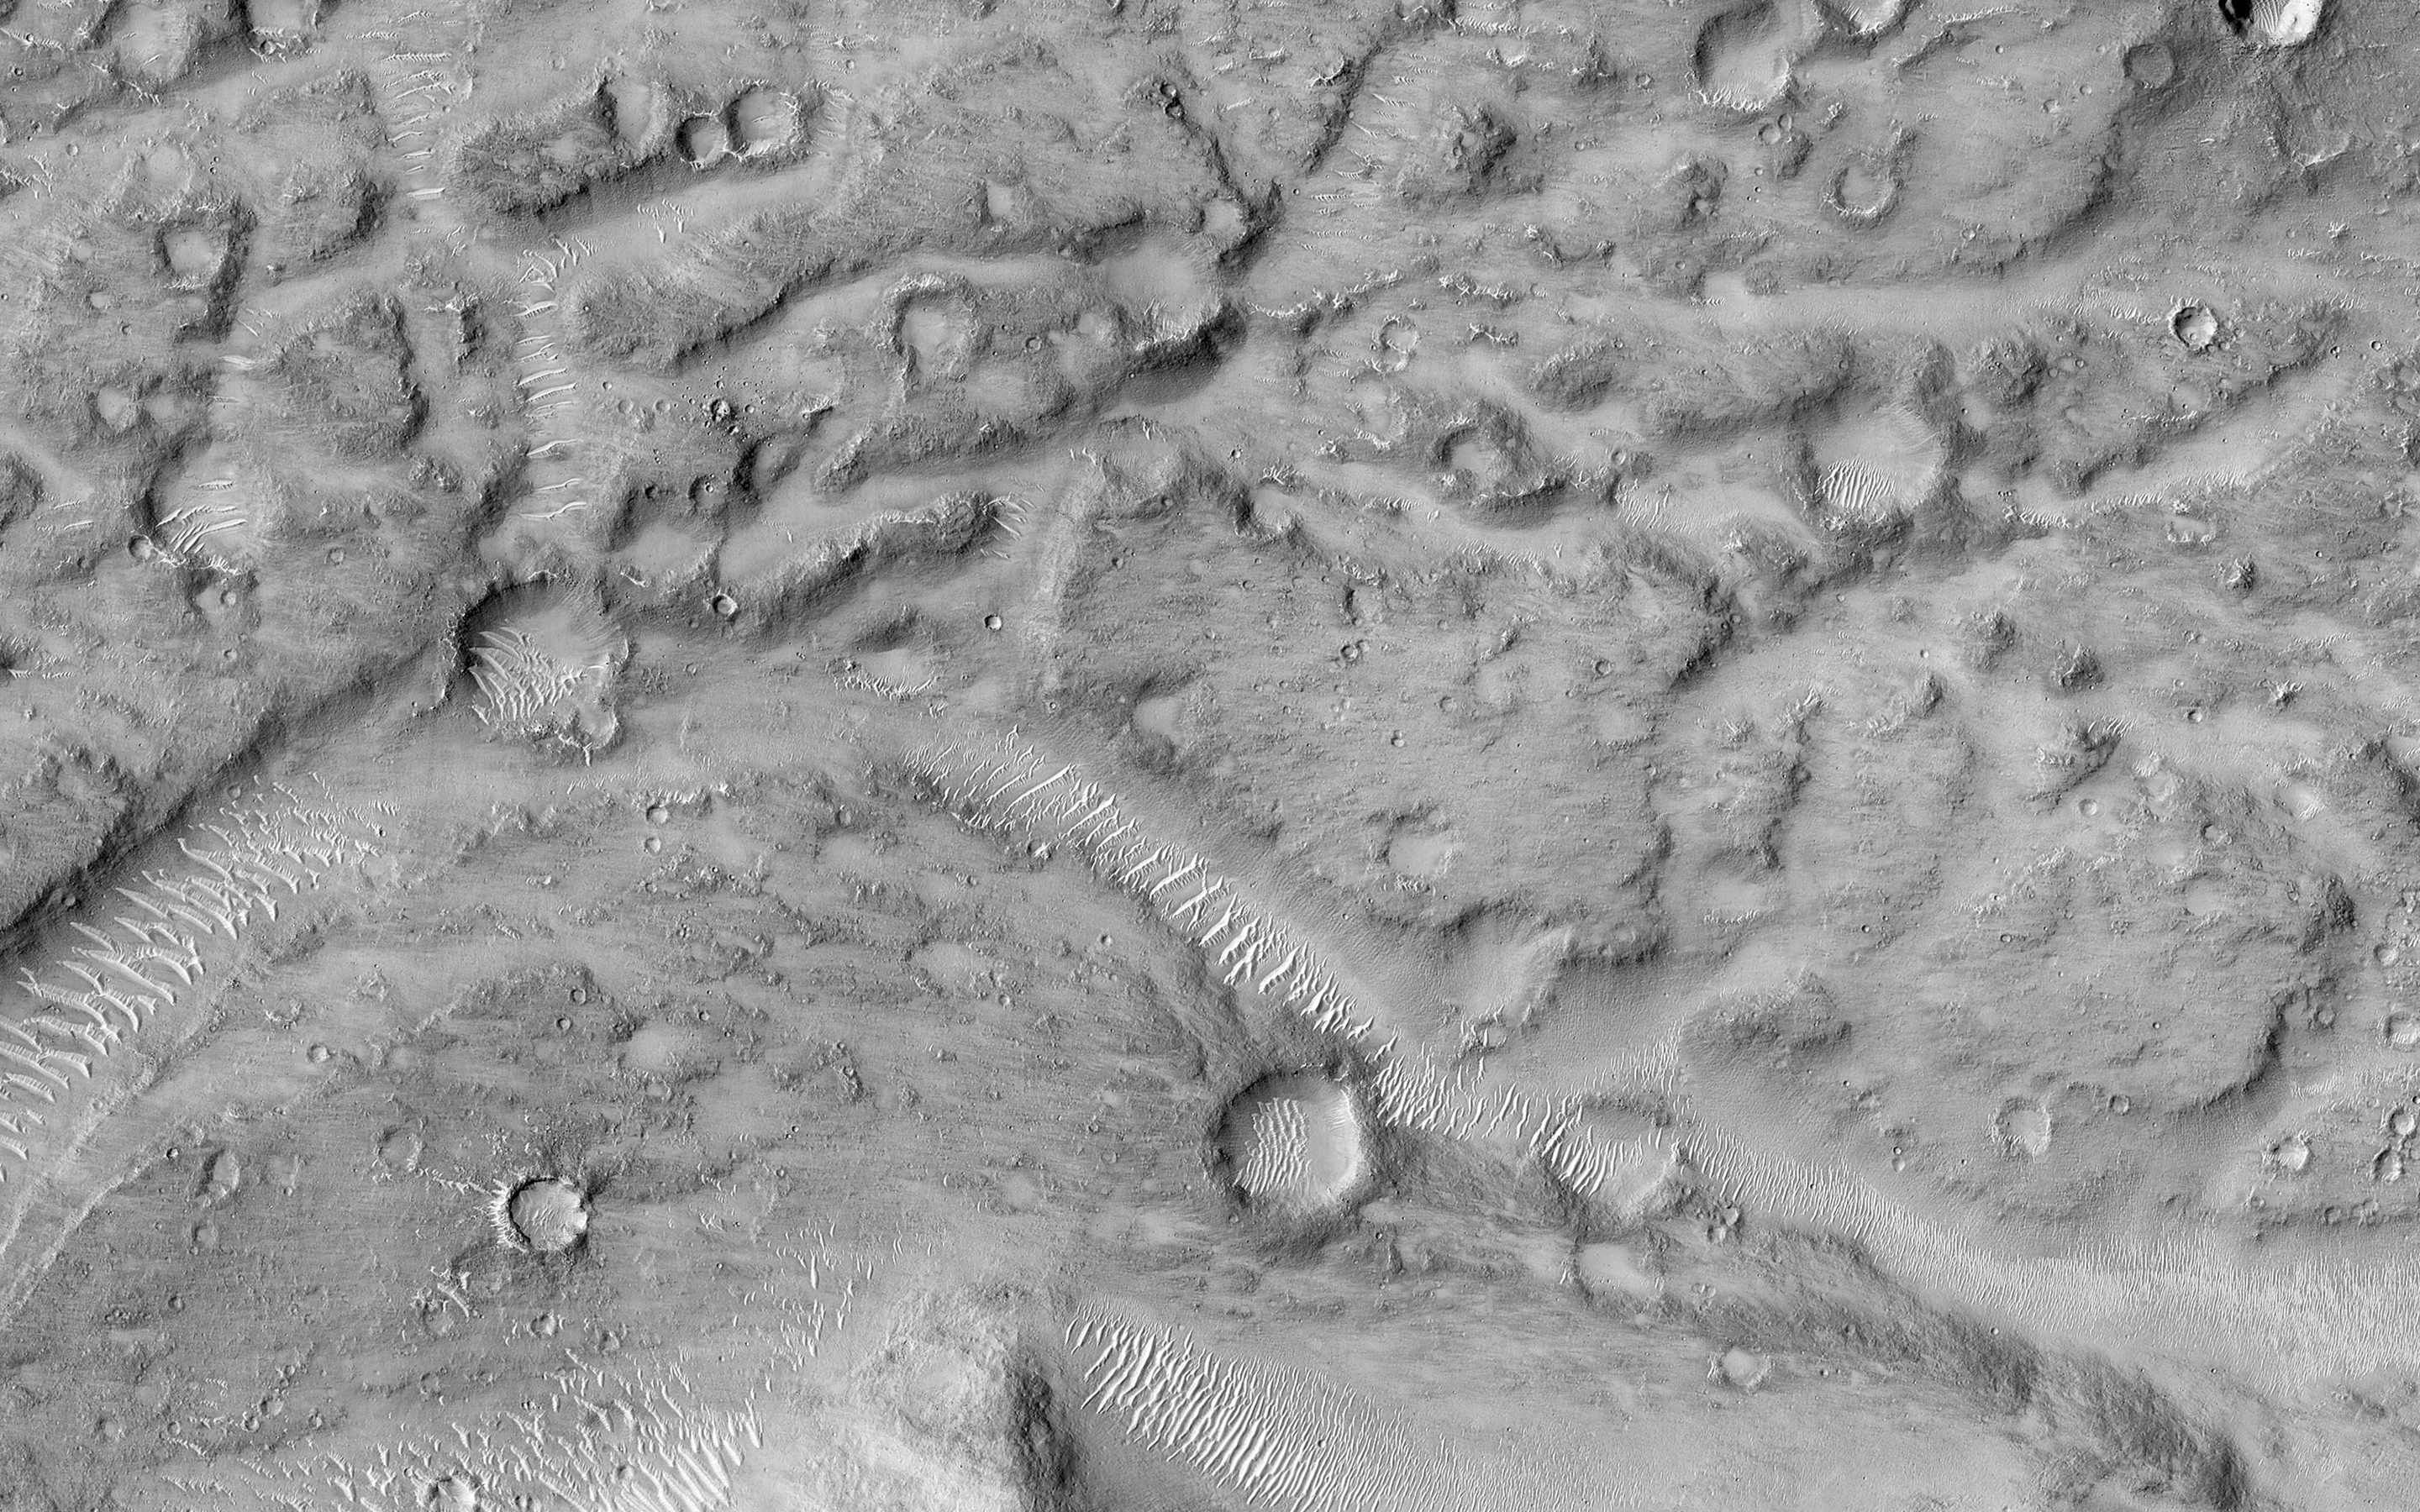

Ancient Streamlined Islands of the Palos Outflow Channel

This image shows the northern terminus of an outflow channel located in the volcanic terrains of Amenthes Planum.

The channel sources from the Palos impact crater to the south, where water flowed into the crater from Tinto Vallis and eventually formed a paleo lake. As rising lake levels breached through the crater’s rim and inundated the plains to the north, the resulting high velocity, large discharge floods plucked out and eroded the volcanic plains scouring out the “Palos Outflow Channel” and the streamlined mesa-islands on its floor.

These streamlined forms are the eroded remnants of plains material sculpted by catastrophic floods and are not sediment deposits emplaced by lower magnitude stream flows. Both the fluvial channel floor and the volcanic island surfaces are densely cratered by impacts suggesting that both the surfaces and the flood events are ancient.

The morphology (shape) of the channel system and its islands have been preserved through the eons, but water has long been absent from this drainage system. Since then, winds have transported light-toned sediments across this terrain forming extensive dune fields within the channel system, on the floors of impact craters, and in other protected locations in the Palos Outflow Channel region.

A closer look shows chevron, or fish-bone shaped, light-toned dunes located near the top of the image where numerous smaller channels have cut through the landscape. These dunes likely started out as Transverse Aeolian Ridges (TAR) that form perpendicular to the prevailing wind direction where the wind-blown sediment supply is scarce. This intriguing morphology likely reflects changes in the prevailing wind environment over time.

The University of Arizona, Tucson, operates HiRISE, which was built by Ball Aerospace & Technologies Corp., Boulder, Colo. NASA’s Jet Propulsion Laboratory, a division of the California Institute of Technology in Pasadena, manages the Mars Reconnaissance Orbiter Project for NASA’s Science Mission Directorate, Washington.

Credit: NASA/JPL-Caltech/Univ. of Arizona